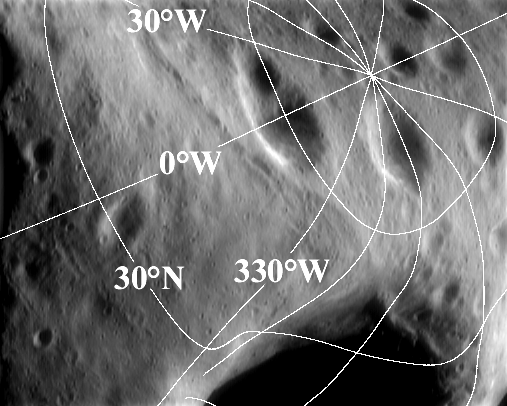

Eros’ Latitude and Longitude Grid

The most familiar reference system for locating places on the surface of a planetary body is latitude and longitude. On a spherical body like Earth, these measures have a comfortable, predictable feel to them – despite the difficulty in showing a spherical planet on a flat map. However, the irregular peanut-like shape of Eros lends the asteroid’s latitude-longitude grid a surprising character.

This image of the north polar region was taken from NEAR Shoemaker March 31, 2000, from an orbital altitude of 207 kilometers (129 miles). The image has been overlain with lines of latitude and longitude. Latitude is measured in degrees from the equator to the pole; longitude is measured in degrees west of a “prime meridian.” In both cases, the vertex of the angle being measured is the center of Eros. The wandering, curved shapes of the lines are caused by the highly nonspherical and irregular asteroid shape.

Built and managed by The Johns Hopkins University Applied Physics Laboratory, Laurel, Maryland, NEAR was the first spacecraft launched in NASA’s Discovery Program of low-cost, small-scale planetary missions. See the NEAR web page at http://near.jhuapl.edu/ for more details.

Credit: NASA/JPL/JHUAPL